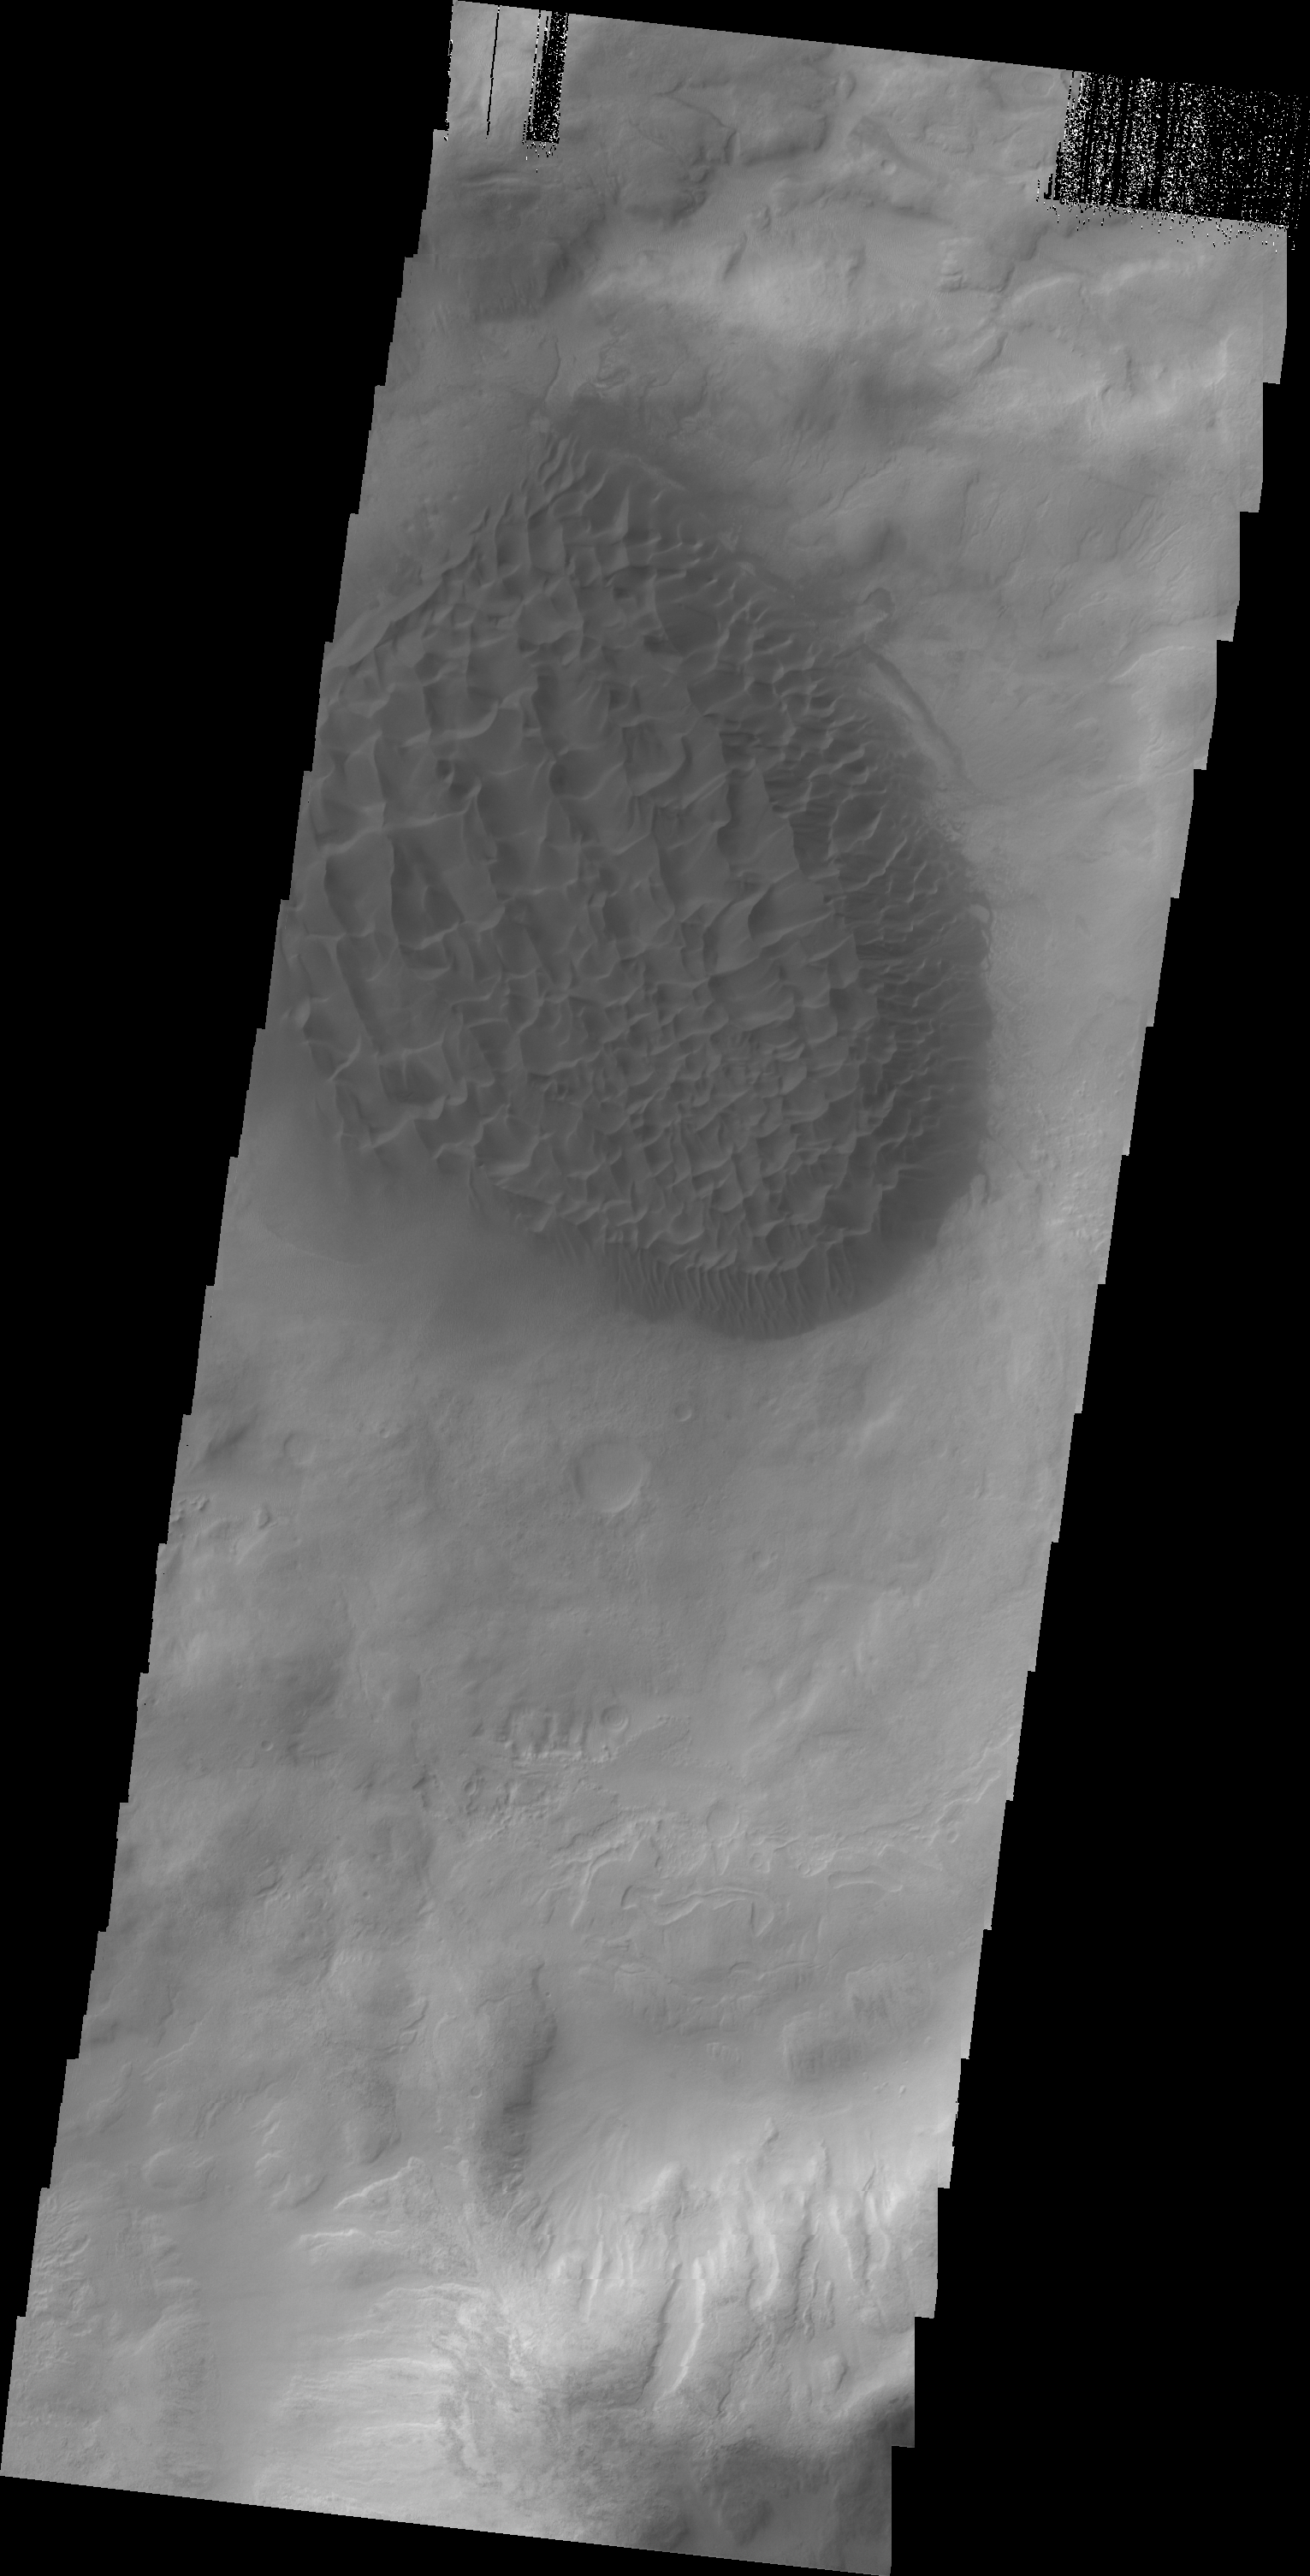

Matara Crater

A large pile of sand with dune features on its surface is located on the floor of Matara Crater.

Credit: NASA/JPL/ASU